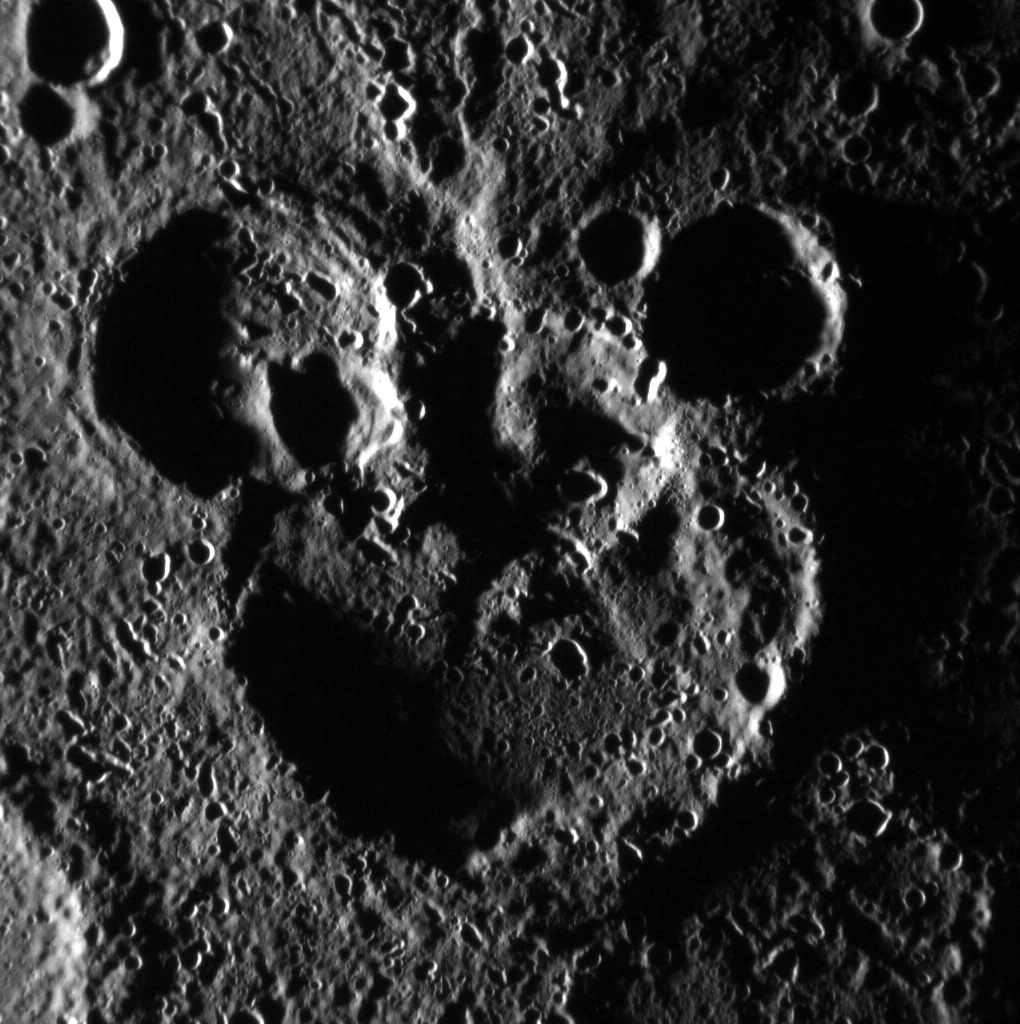

Mickey Mouse Spotted on Mercury!

This scene is to the northwest of the recently named crater Magritte, in Mercury’s south. The image is not map projected; the larger crater actually sits to the north of the two smaller ones. The shadowing helps define the striking “Mickey Mouse” resemblance, created by the accumulation of craters over Mercury’s long geologic history.

This image was acquired as part of MDIS’s high-incidence-angle base map. The high-incidence-angle base map is a major mapping activity in MESSENGER’s extended mission and complements the surface morphology base map of MESSENGER’s primary mission that was acquired under generally more moderate incidence angles. High incidence angles, achieved when the Sun is near the horizon, result in long shadows that accentuate the small-scale topography of geologic features. The high-incidence-angle base map is being acquired with an average resolution of 200 meters/pixel.

Date acquired: June 03, 2012
Image Mission Elapsed Time (MET): 247173011
Image ID: 1943106
Instrument: Narrow Angle Camera (NAC) of the Mercury Dual Imaging System (MDIS)
Center Latitude: -68.51°
Center Longitude: 100.0° E
Resolution: 188 meters/pixel
Scale: The large crater in the center of the image has a diameter of approximately 105 km (65 miles).
Incidence Angle: 86.6°
Emission Angle: 7.9°
Phase Angle: 94.5°

The MESSENGER spacecraft is the first ever to orbit the planet Mercury, and the spacecraft’s seven scientific instruments and radio science investigation are unraveling the history and evolution of the Solar System’s innermost planet. Visit the Why Mercury? section of this website to learn more about the key science questions that the MESSENGER mission is addressing. During the one-year primary mission, MDIS acquired 88,746 images and extensive other data sets. MESSENGER is now in a year-long extended mission, during which plans call for the acquisition of more than 80,000 additional images to support MESSENGER’s science goals.

These images are from MESSENGER, a NASA Discovery mission to conduct the first orbital study of the innermost planet, Mercury. For information regarding the use of images, see the MESSENGER image use policy.

Credit: NASA/Johns Hopkins University Applied Physics Laboratory/Carnegie Institution of Washington